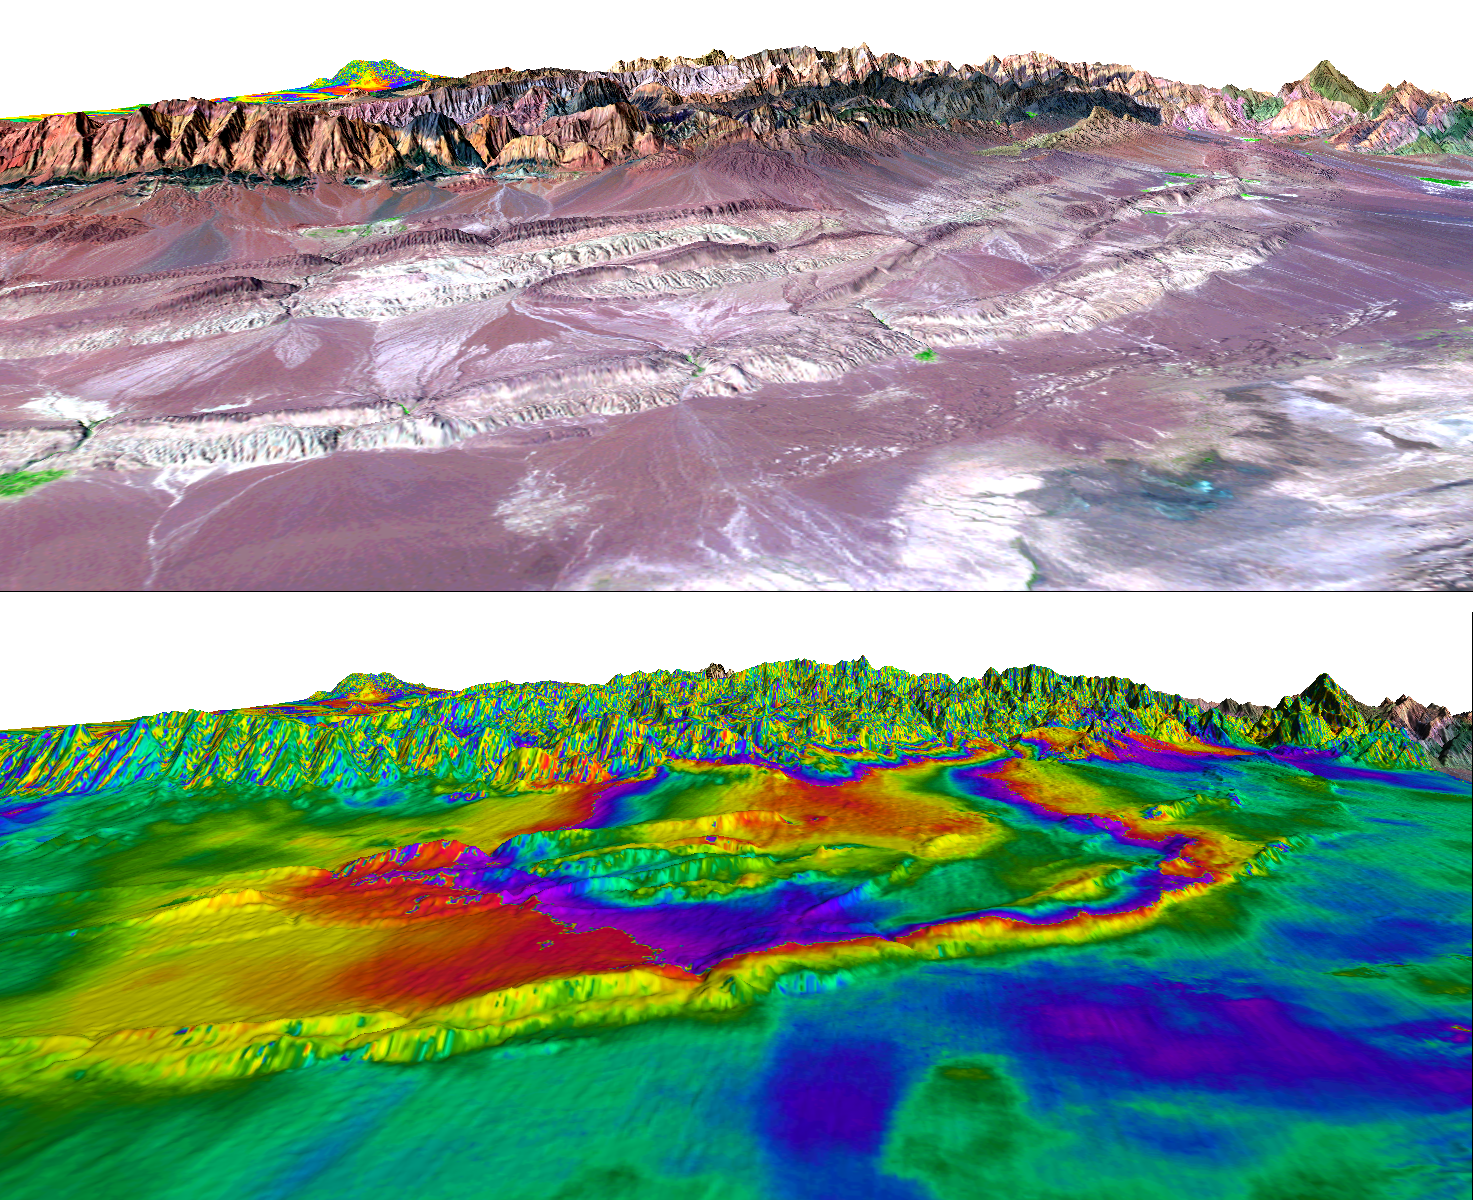

Shahdad, Southeast Iran, Radar Interferometry — Silent Earthquake, Perspective View

A magnitude 6.6 earthquake struck a sparsely inhabited area of southeast Iran on March 14, 1998, at 11:10 p.m. local time. There were three previous large (magnitudes 5.9 to 7.1) earthquakes since 1981 in this same area around the towns of Sirch, Fandoqa and Gowk. Scientists from NASA’s Jet Propulsion Laboratory, Pasadena, Calif., and the Centre for Observation and Modelling of Earthquakes and Tectonics (University of Oxford, UK and the University of Cambridge, UK) and Stanford University used interferometric analysis of radar data from the European Remote Sensing satellites and seismology to study the fault rupture of the 1998 earthquake. The interferometric analysis was performed with software developed at JPL.

The surprising result from the radar interferometry was the discovery that another fault, some 10 to 30 kilometers (6 to 19 miles) to the east of the fault that ruptured in the 1998 earthquake, also moved during the six months after the earthquake. This second fault to the east of the 1998 earthquake has been called the Shahdad thrust fault after the town of Shahdad. The Shahdad thrust fault slip did not cause any detectable seismic waves, but the large area affected and the amount of slip would have been equivalent to a magnitude 6.0 earthquake if it had caused seismic waves. Because there were no seismic waves caused by the slip on the Shahdad thrust fault, it has been called “aseismic” or a “silent earthquake.” Calculations of the transfer of stress in the Earth indicate that the March 1998 earthquake probably caused the slip on the Shahdad fault, and that the additional stresses were released by the “silent” slip. If other thrust faults like the Shahdad thrust in places like Los Angeles manage to move silently (or “aseismically”), then they might release stresses that would otherwise build up to cause earthquakes.

The two images show the same three-dimensional perspective view with a Landsat image showing the surface geology in the top image, and the radar interferometry data showing the surface deformation in the bottom image. The town of Shahdad is at the right edge (north) of the images, which are each roughly 50 kilometers (30 miles) wide. In the top image, the light gray linear features running from lower left to upper right across the scene are small ridges that are related to the Shahdad thrust fault. The rainbow colors in the bottom image show contours of the motion of the surface. The big loops in the red tones sweeping out across the low ridges of the Shahdad thrust fault area show the area where the Shahdad fault slipped beneath the surface, with motion towards the east (front of the perspective view). The 1998 earthquake struck a valley on the other side of the mountains in the background of this view.

For more information, see the following paper, published recently in the journal Geology:

Fielding, E.J., Wright, T.J., Muller, J., Parsons, B.E. and Walker, R. (2004), Aseismic deformation of a fold-and-thrust belt imaged by SAR interferometry near Shahdad, southeast Iran, v. 32, no. 7.

The full paper is available (subscription required) at http://www.gsajournals.org/perlserv/?request=get-document&doi=10.1130%2FG20452.1 and for United States Government research a reprint is available at:http://trs-new.jpl.nasa.gov/dspace/handle/2014/6130.

Radar data used in this research were acquired by the European Remote Sensing (ERS) satellites operated by the European Space Agency, which kindly made this data available for research. Part of this research was performed at the Jet Propulsion Laboratory, California Institute of Technology under contract with the U.S. National Aeronautics and Space Administration. Research was also performed at the Centre for the Observation and Modelling of Earthquakes and Tectonics supported by the U.K. Natural Environment Research Council, and at Stanford University. Landsat has been providing visible and infrared views of the Earth since 1972. The Landsat archive is managed by the U.S. Geological Survey’s Eros Data Center (USGS EDC).

Size: View is approximately 50 kilometers (30 miles) wide and scale varies in this perspective
Location: 30.0 degrees North latitude, 58.0 degrees East longitude
Orientation: View to the west, 2 times vertical exaggeration. North is to the right
Image Data: Landsat Bands 5, 4, 2 as red, green, blue, respectively (Top). ERS radar interferometric motion contours, 28 millimeters (1 inch) per contour (Bottom)
Image resolution: Landsat: 30 meters (98 feet), Radar: 40 meters (131 feet)
Dates Acquired: May 27, 1996 and September 14, 1998 (ERS radar)

Credit: NASA/JPL/ESA